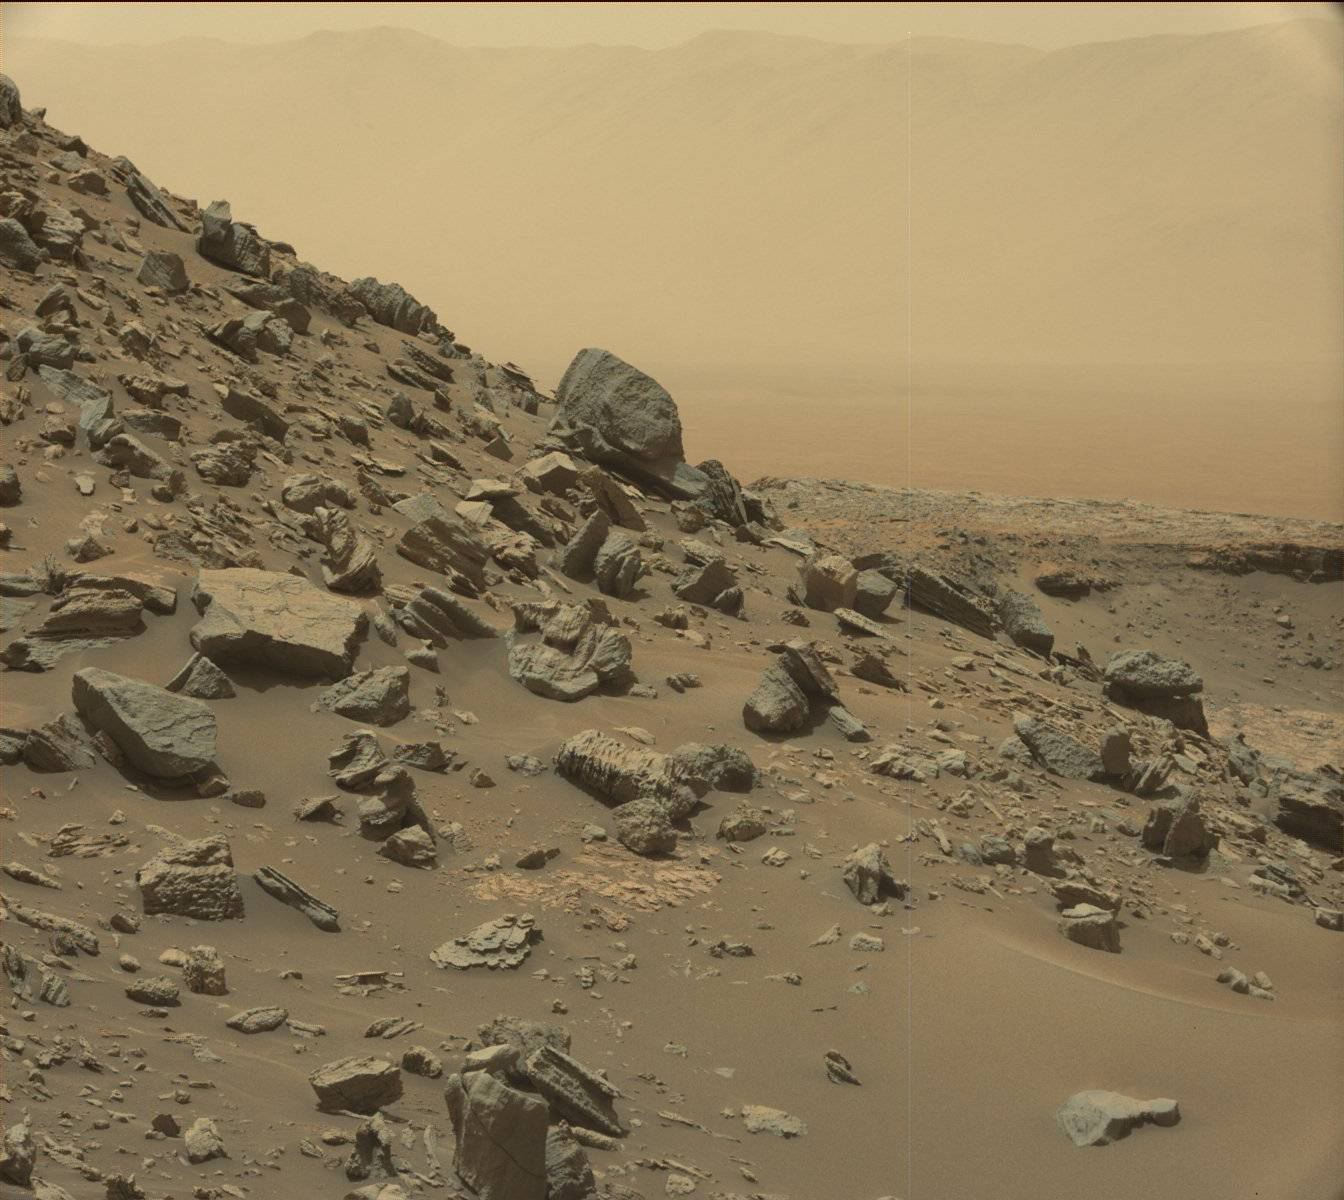

Farewell to Murray Buttes (Image 1)

This view from the Mast Camera (Mastcam) in NASA’s Curiosity Mars rover shows a sloping hillside within the “Murray Buttes” region on lower Mount Sharp. The rim of Gale Crater, where the rover has been active since landing in 2012, is visible in the distance, through the dusty haze.

The image was taken on Sept. 8, 2016, during the 1454th Martian day, or sol, of Curiosity’s work on Mars.

Malin Space Science Systems, San Diego, built and operates the rover’s Mastcam. NASA’s Jet Propulsion Laboratory, a division of Caltech in Pasadena, manages the Mars Science Laboratory Project for NASA’s Science Mission Directorate, Washington. JPL designed and built the project’s Curiosity rover.

Credit: NASA/JPL-Caltech/MSSS